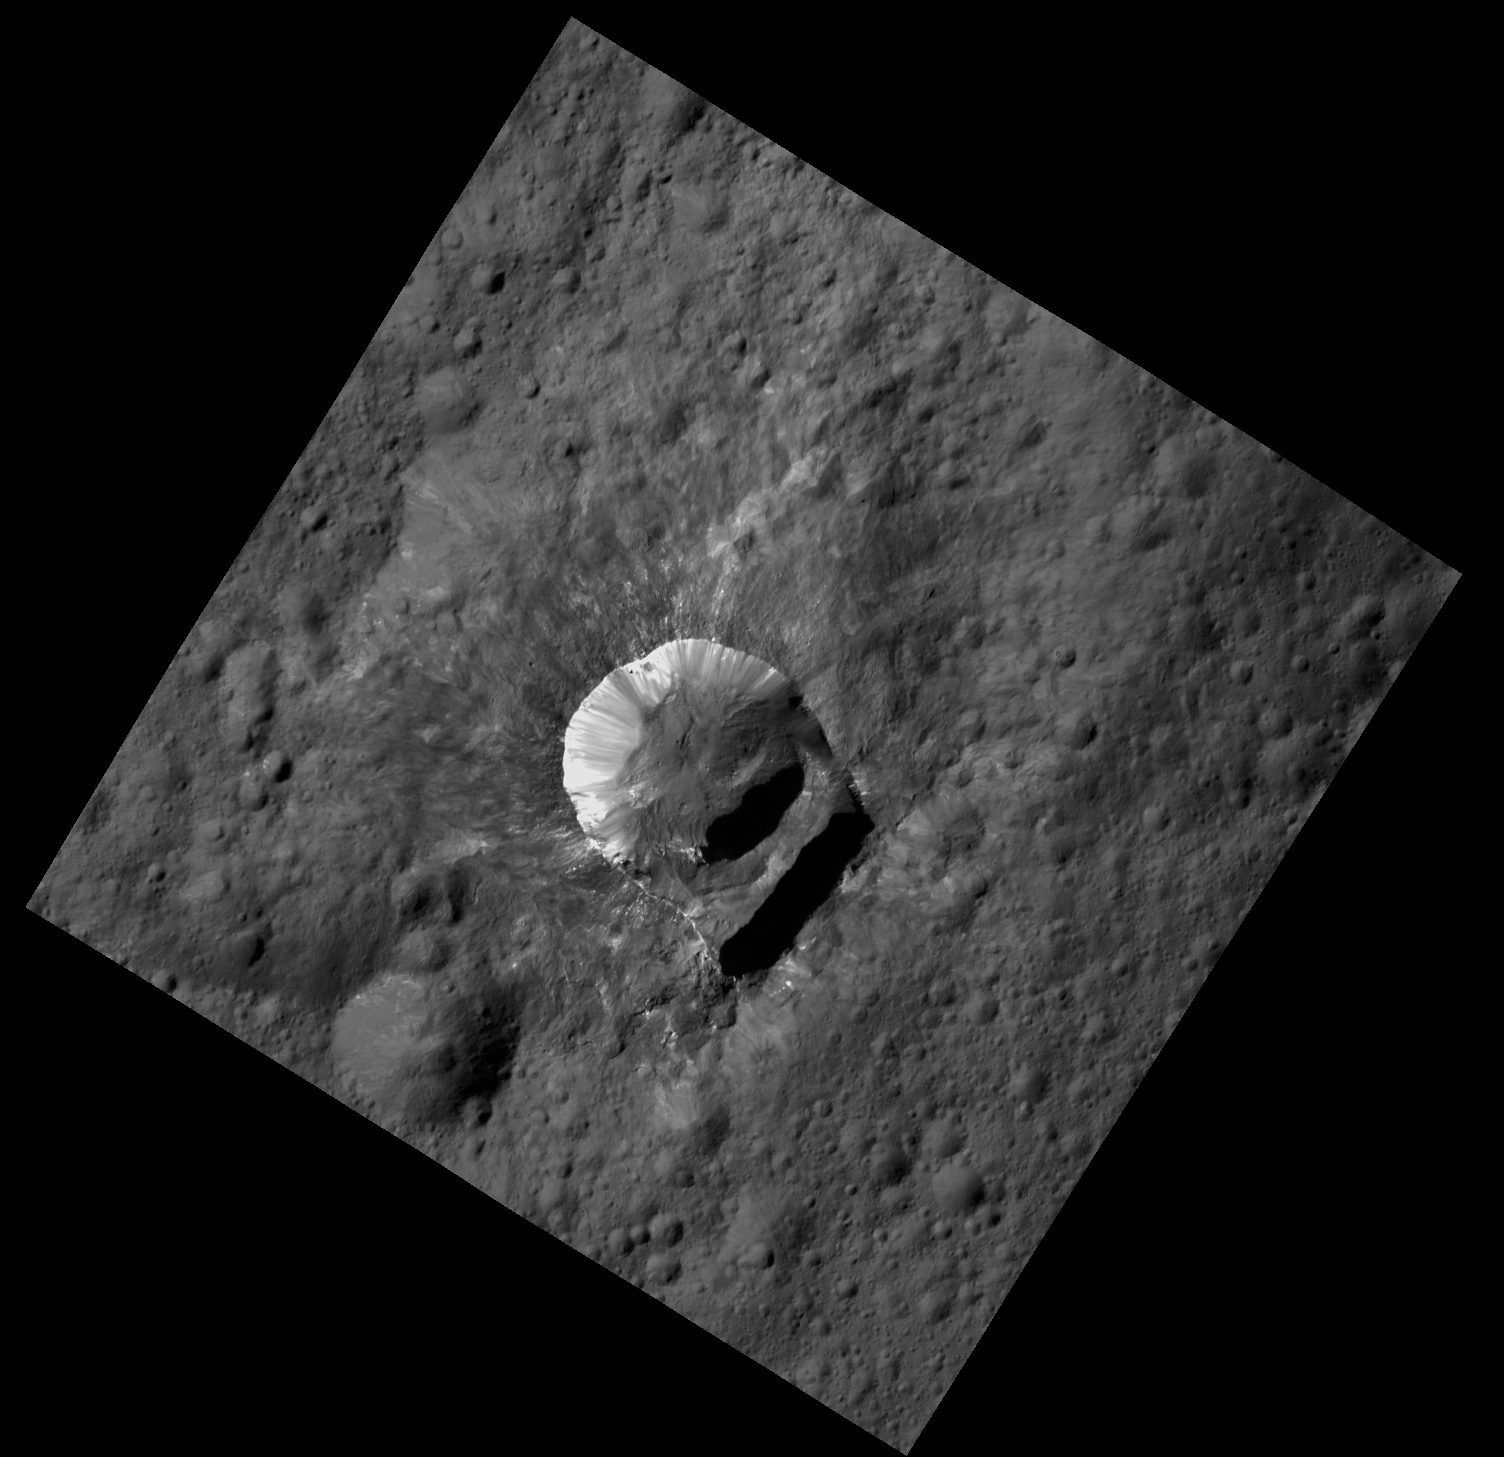

Oxo Crater at LAMO

The 6-mile-wide (10-kilometer-wide) crater named Oxo Crater is the second-brightest feature on Ceres. Only Occator’s central area is brighter. Oxo lies near the 0 degree meridian that defines the edge of many Ceres maps, making this small feature easy to overlook. NASA Dawn spacecraft took this image in its low-altitude mapping orbit, at a distance of 240 miles (385 kilometers) from the surface of Ceres.

Oxo is also unique because of the relatively large “slump” in its crater rim, where a mass of material has dropped below the surface. Dawn science team members are also examining the signatures of minerals on the crater floor, which appear different than elsewhere on Ceres.

The image has been rotated so that north on Ceres is up.

Dawn’s mission is managed by JPL for NASA’s Science Mission Directorate in Washington. Dawn is a project of the directorate’s Discovery Program, managed by NASA’s Marshall Space Flight Center in Huntsville, Alabama. UCLA is responsible for overall Dawn mission science. Orbital ATK, Inc., in Dulles, Virginia, designed and built the spacecraft. The German Aerospace Center, the Max Planck Institute for Solar System Research, the Italian Space Agency and the Italian National Astrophysical Institute are international partners on the mission team.

Credit: NASA/JPL-Caltech/UCLA/MPS/DLR/IDA/PSI